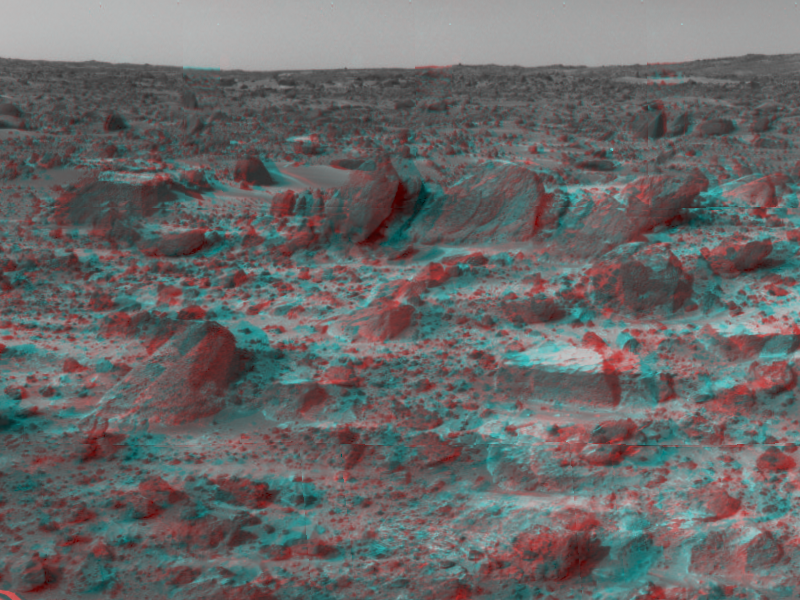

Sojourner’s Favorite Rocks – in 3-D

Many prominent rocks near the Sagan Memorial Station are featured in this image, taken in stereo by the Imager for Mars Pathfinder (IMP) on Sol 3. 3D glasses are necessary to identify surface detail. Wedge is at lower left; Shark, Half-Dome, and Pumpkin are at center. Flat Top, about four inches high, and Little Flat Top are at center. The “Twin Peaks” in the distance are one to two kilometers away. Curvature in the image is due to parallax.

Mars Pathfinder is the second in NASA’s Discovery program of low-cost spacecraft with highly focused science goals. The Jet Propulsion Laboratory, Pasadena, CA, developed and manages the Mars Pathfinder mission for NASA’s Office of Space Science, Washington, D.C. JPL is an operating division of the California Institute of Technology (Caltech). The Imager for Mars Pathfinder (IMP) was developed by the University of Arizona Lunar and Planetary Laboratory under contract to JPL. Peter Smith is the Principal Investigator.

Click below to see the left and right views individually.

Left
Right
Photojournal note: Sojourner spent 83 days of a planned seven-day mission exploring the Martian terrain, acquiring images, and taking chemical, atmospheric and other measurements. The final data transmission received from Pathfinder was at 10:23 UTC on September 27, 1997. Although mission managers tried to restore full communications during the following five months, the successful mission was terminated on March 10, 1998.

Credit: NASA/JPL